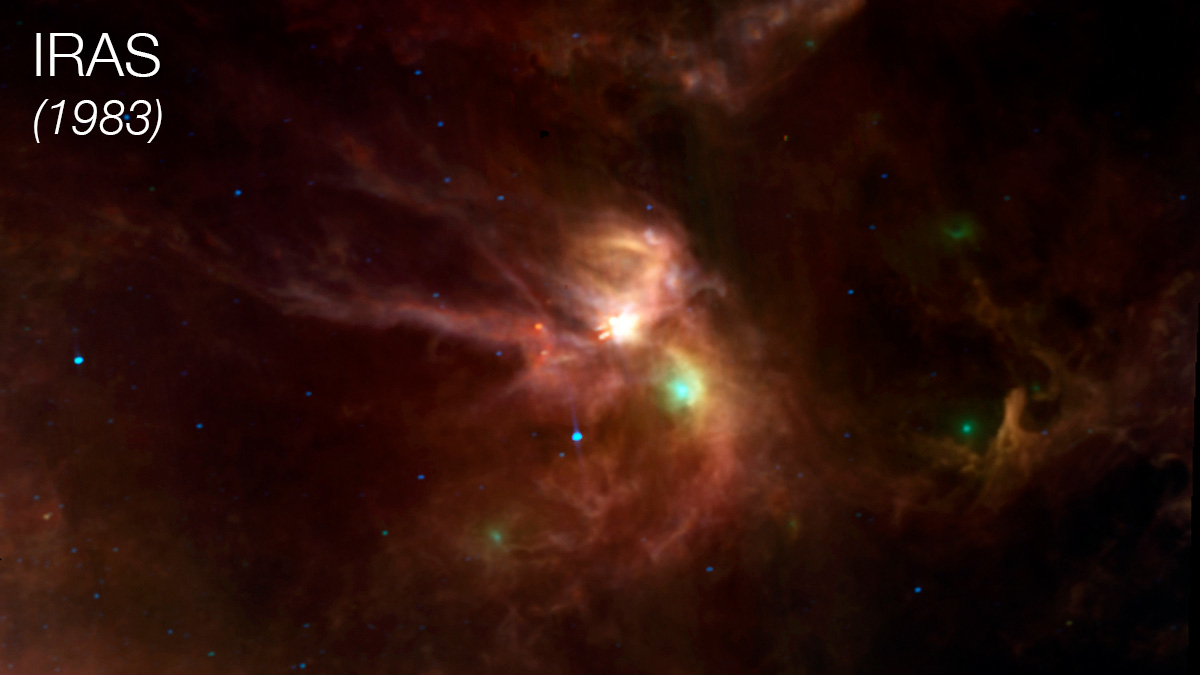

Rho Ophiuchi Imaged by IRAS

This image of the star-forming region Rho Ophiuchi was taken in 1983 by the Infrared Astronomical Satellite (IRAS), the first infrared telescope ever launched into Earth orbit. Infrared light refers to wavelengths slightly longer than what human eyes can see. Most infrared wavelengths are blocked by Earth’s atmosphere, so infrared space telescopes are essential for observing the full breadth of infrared light from cosmic sources. Rho Ophiuchi’s thick clouds of gas and dust block visible light, but IRAS’ infrared vision made it the first observatory to be able to pierce those layers to reveal newborn stars nestled deep inside.

IRAS was a joint project of NASA, the Netherlands Agency for Aerospace Programmes, and the United Kingdom’s Science and Engineering Research Council. The mission was managed for NASA by the agency’s Jet Propulsion Laboratory. Caltech in Pasadena, California, manages JPL for NASA.

Credit: NASA/JPL-Caltech